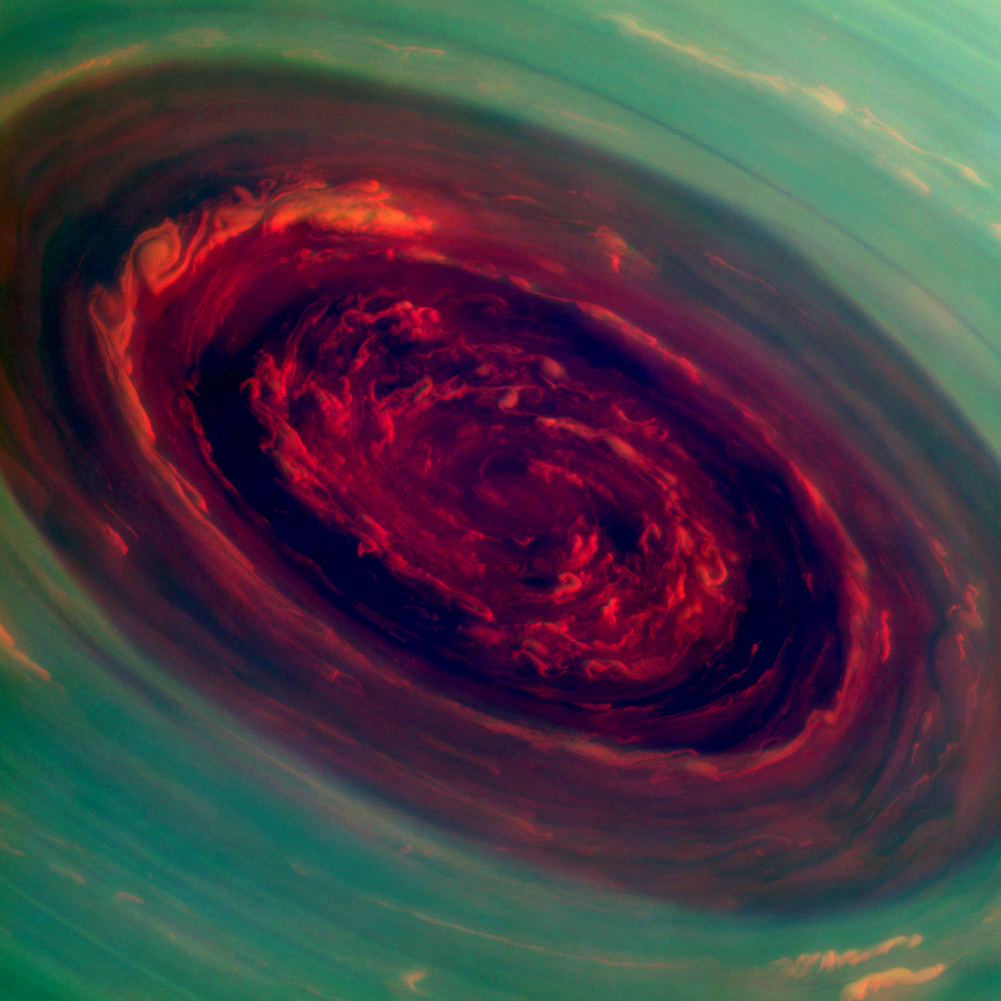

The Rose

The spinning vortex of Saturn’s north polar storm resembles a deep red rose of giant proportions surrounded by green foliage in this false-color image from NASA’s Cassini spacecraft. Measurements have sized the eye at a staggering 1,250 miles (2,000 kilometers) across with cloud speeds as fast as 330 miles per hour (150 meters per second).

This image is among the first sunlit views of Saturn’s north pole captured by Cassini’s imaging cameras. When the spacecraft arrived in the Saturnian system in 2004, it was northern winter and the north pole was in darkness. Saturn’s north pole was last imaged under sunlight by NASA’s Voyager 2 in 1981; however, the observation geometry did not allow for detailed views of the poles. Consequently, it is not known how long this newly discovered north-polar hurricane has been active.

The images were taken with the Cassini spacecraft narrow-angle camera on Nov. 27, 2012, using a combination of spectral filters sensitive to wavelengths of near-infrared light. The images filtered at 890 nanometers are projected as blue. The images filtered at 728 nanometers are projected as green, and images filtered at 752 nanometers are projected as red. In this scheme, red indicates low clouds and green indicates high ones.

The view was acquired at a distance of approximately 261,000 miles (419,000 kilometers) from Saturn and at a sun-Saturn-spacecraft, or phase, angle of 94 degrees. Image scale is 1 mile (2 kilometers) per pixel.

The Cassini-Huygens mission is a cooperative project of NASA, the European Space Agency and the Italian Space Agency. NASA’s Jet Propulsion Laboratory, a division of the California Institute of Technology in Pasadena, manages the mission for NASA’s Science Mission Directorate, Washington, D.C. The Cassini orbiter and its two onboard cameras were designed, developed and assembled at JPL. The imaging operations center is based at the Space Science Institute in Boulder, Colo.

Credit: NASA/JPL-Caltech/SSI